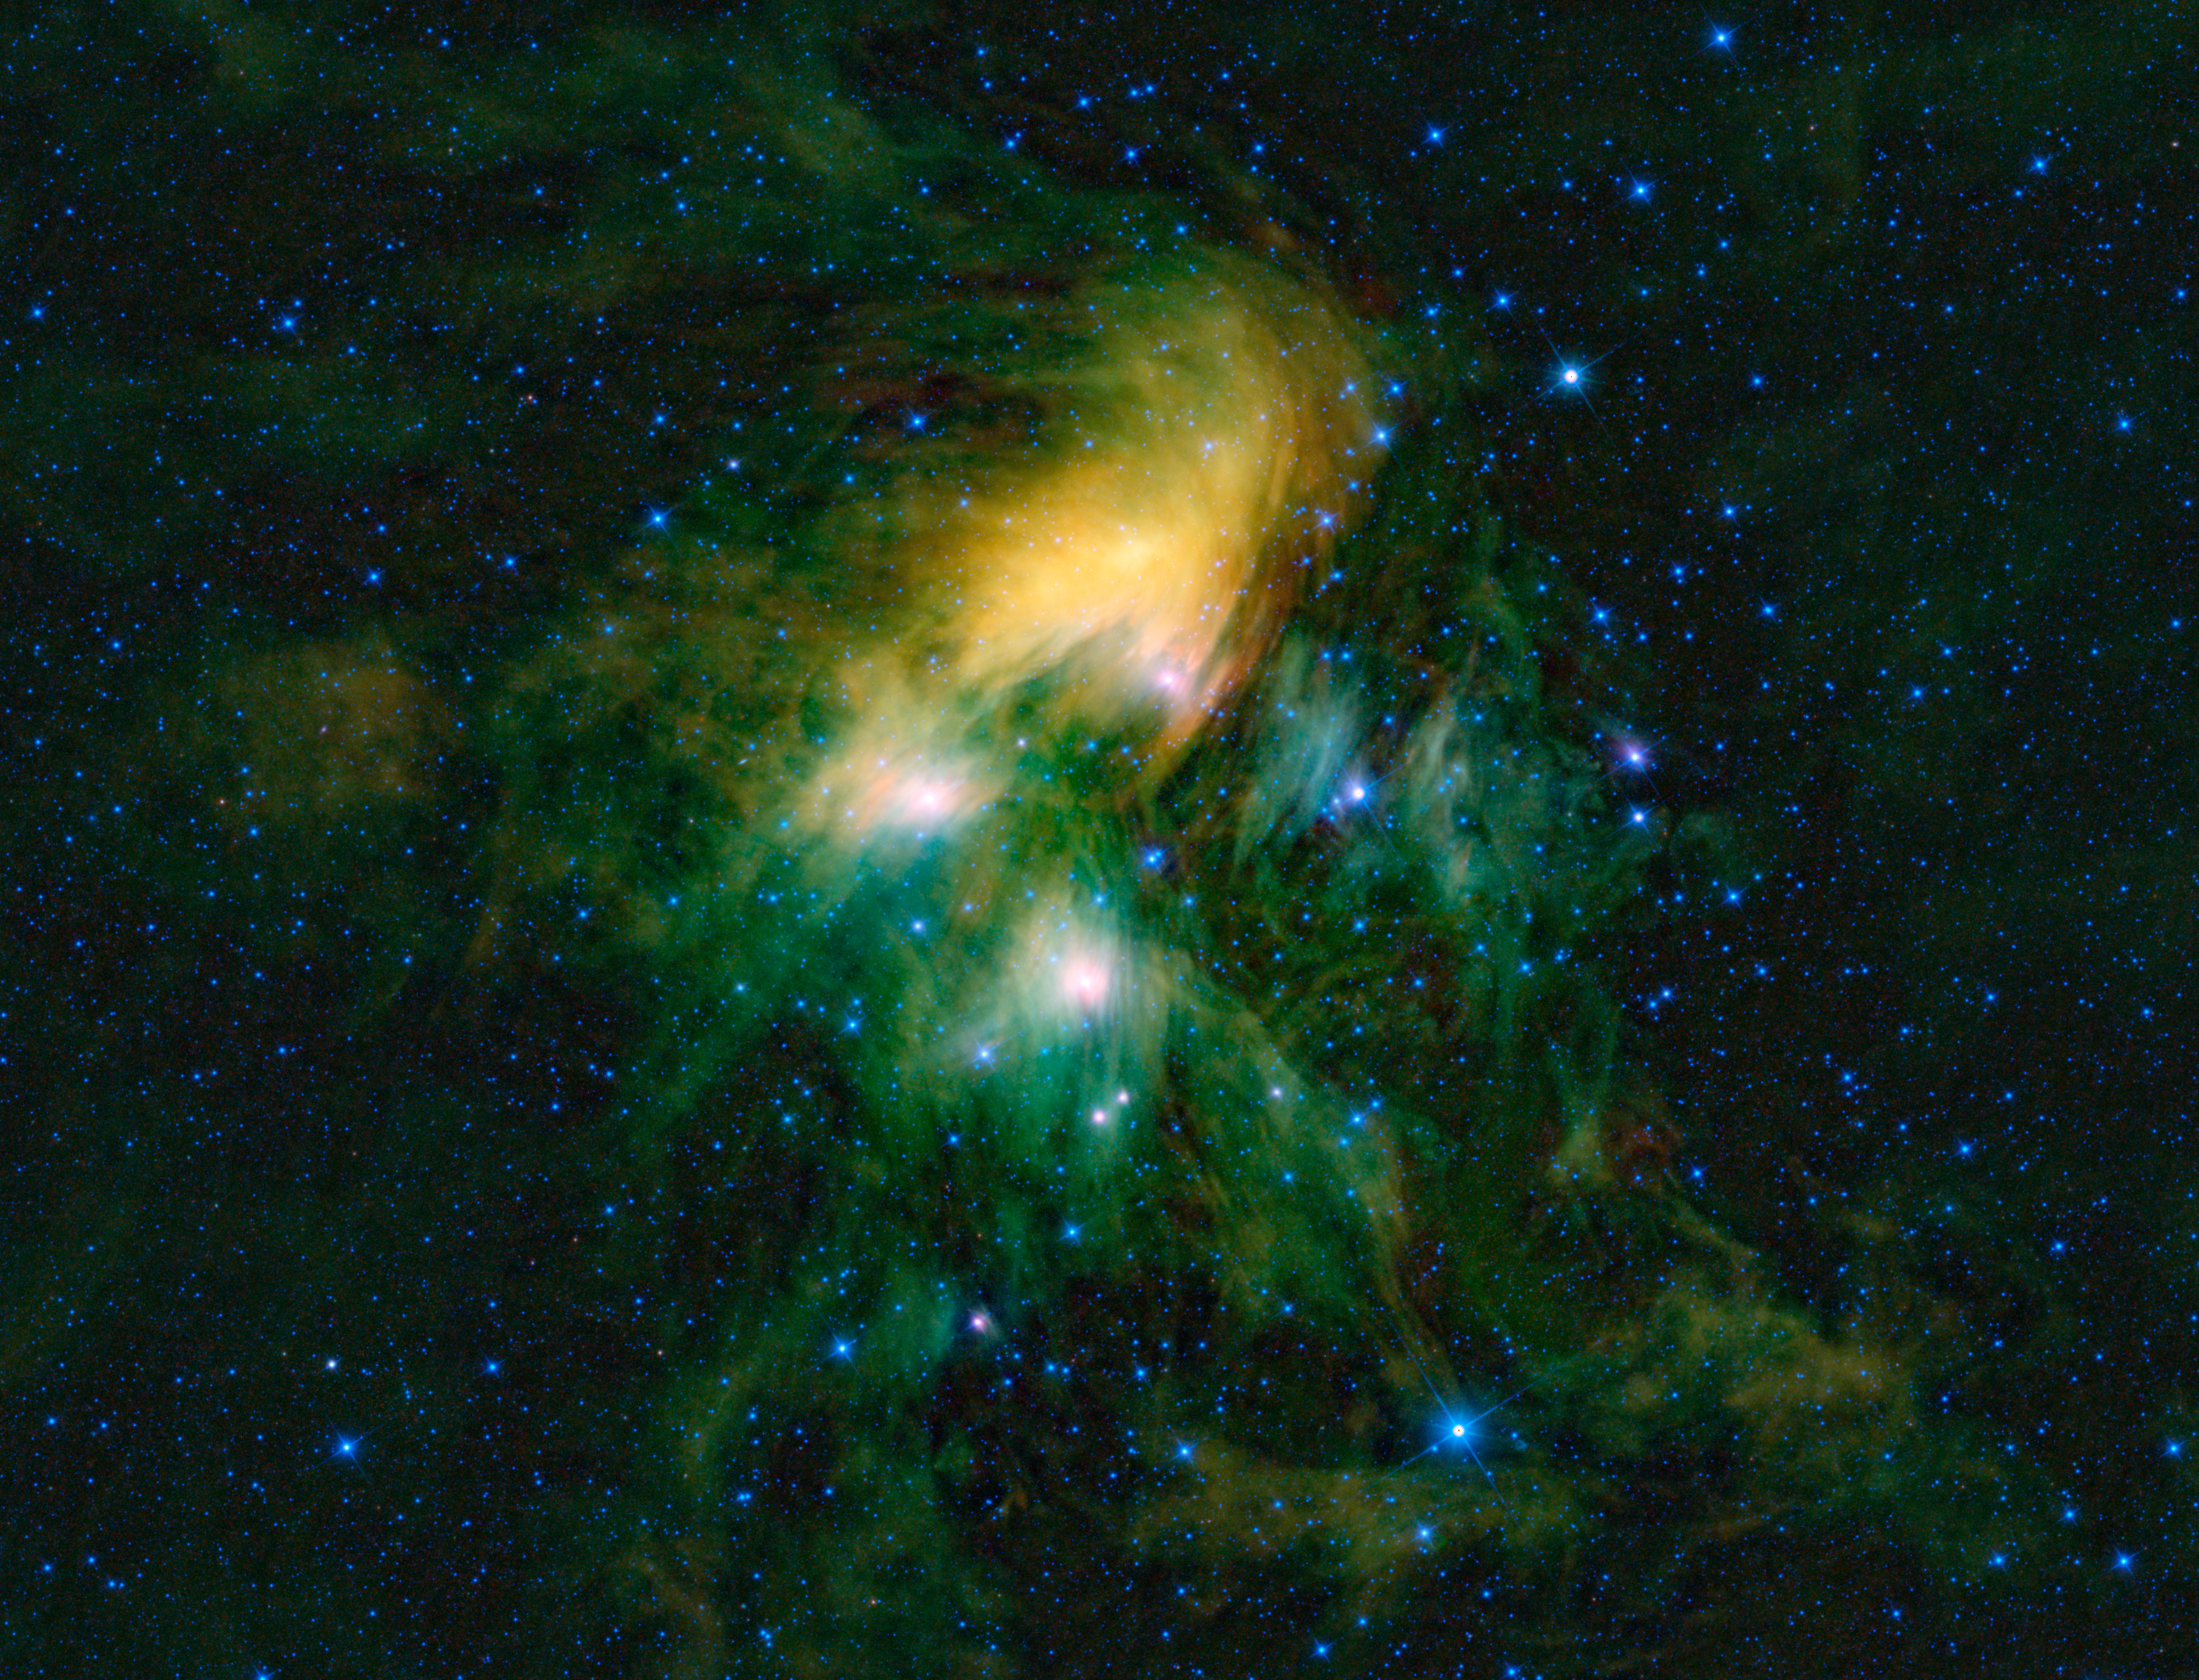

Seven Sisters Get WISE

This image shows the famous Pleiades cluster of stars as seen through the eyes of WISE, or NASA’s Wide-field Infrared Survey Explorer. The mosaic contains a few hundred image frames — just a fraction of the more than one million WISE has captured so far as it completes its first survey of the entire sky in infrared light.

The Pleiades are what astronomers call an open cluster of stars, meaning the stars are loosely bound to each other and will eventually, after a few hundred million years, go their separate ways. The cluster is prominent in the sky during winter months in the constellation Taurus, when viewed from the Northern Hemisphere. Often called the Seven Sisters from Greek tradition, this cluster of stars has been named by cultures the world over: Parveen in Persian; Tianquiztli in the Aztec tradition, and Subaru in Japan. The Pleiades is even the logo of the automotive company that bears its Japanese name.

In this infrared view of the Pleiades from WISE, the cluster is seen surrounded by an immense cloud of dust. When this cloud was first observed, it was thought to be leftover material from the formation of the cluster. However, studies have found the cluster to be about 100 million years old — any dust left over from its formation would have long dissipated by this time, from radiation and winds from the most massive stars. The cluster is therefore probably just passing through the cloud seen here, heating it up and making it glow.

At a distance of about 436 light-years from Earth, the Pleiades is one of the closest star clusters and plays an important role in determining distances to astronomical bodies further away. This picture from WISE covers an area of 3.05 by 2.33 degrees, which is the roughly the same area on the sky that a grid of six full moons by 4.7 full moons would occupy. Most of the stars in the cluster fall within the 20-light-year-wide region shown here.

All four infrared detectors aboard WISE were used to make this mosaic. Color is representational: blue and cyan represent infrared light at wavelengths of 3.4 and 4.6 microns, which is dominated by light from stars. Green and red represent light at 12 and 22 microns, which is mostly light from warm dust.

JPL manages WISE for NASA’s Science Mission Directorate, Washington. The principal investigator, Edward Wright, is at UCLA. The mission was competitively selected under NASA’s Explorers Program managed by the Goddard Space Flight Center, Greenbelt, Md. The science instrument was built by the Space Dynamics Laboratory, Logan, Utah, and the spacecraft was built by Ball Aerospace & Technologies Corp., Boulder, Colo. Science operations and data processing take place at the Infrared Processing and Analysis Center at the California Institute of Technology in Pasadena. Caltech manages JPL for NASA.

Credit: NASA/JPL-Caltech/UCLA